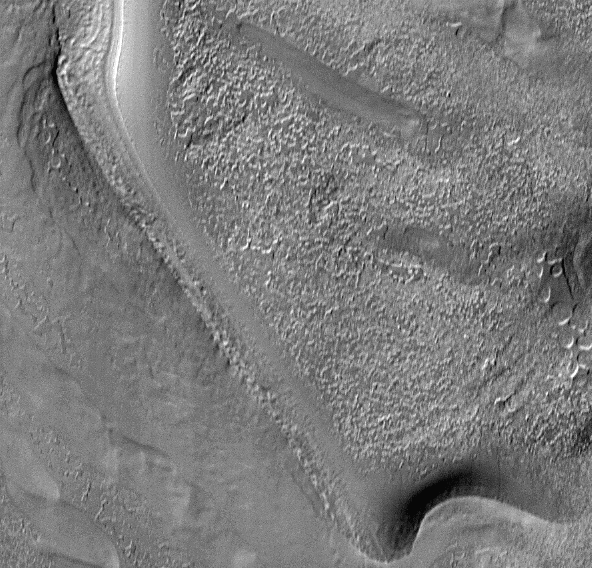

Textures in South Polar Ice Cap #1

Textures of the south polar permanent residual ice cap and polar layered terrains. This 30 x 29 km area image (frame 7709) is centered near 87 degrees south, 77 degrees west.

Figure caption from Science Magazine.

Credit: NASA/JPL/Malin Space Science Systems